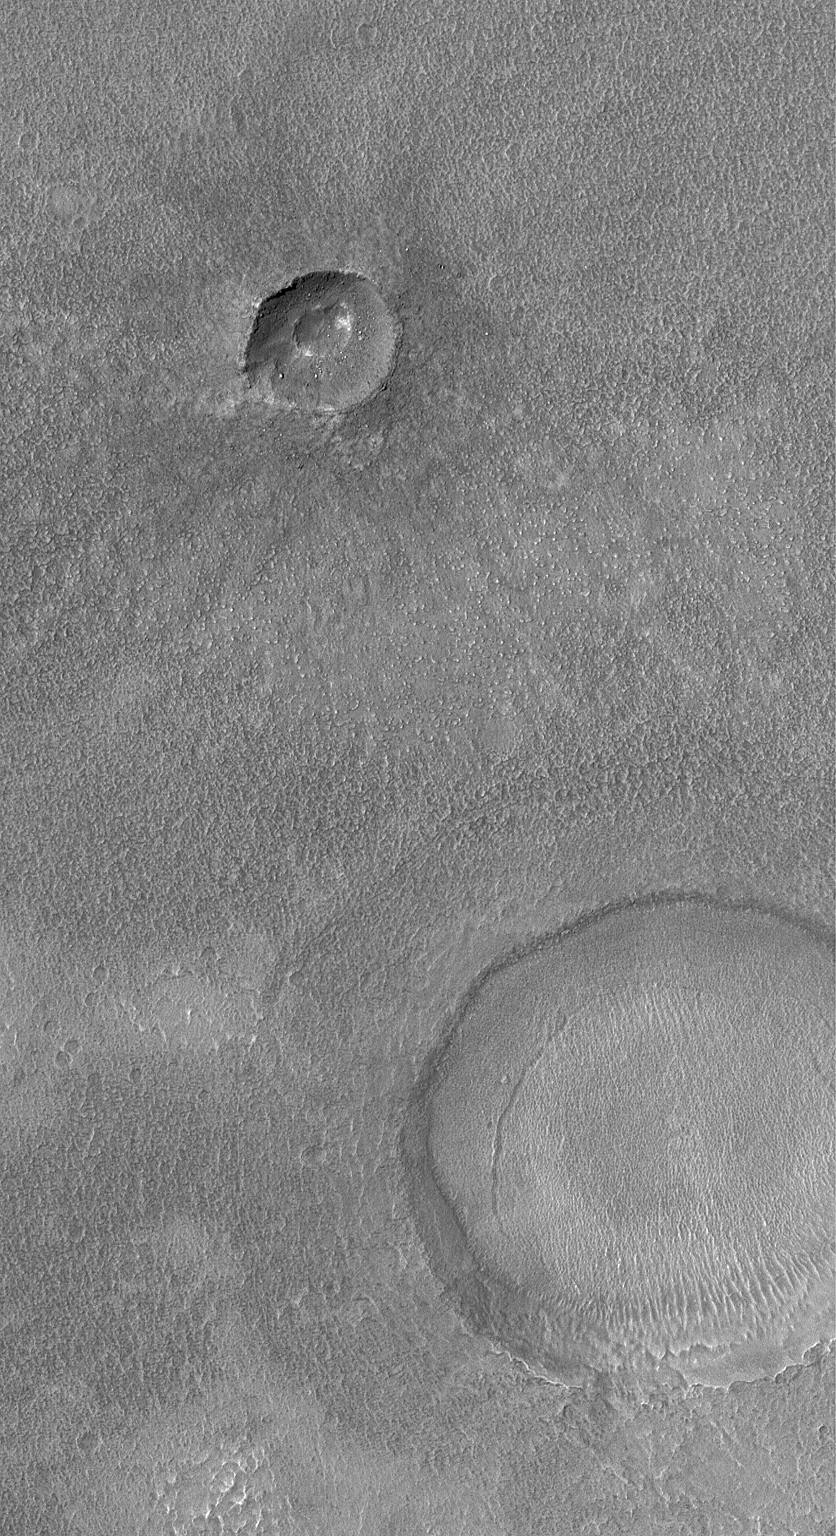

Middle-Latitude Craters

26 February 2004
This Mars Global Surveyor (MGS) Mars Orbiter Camera (MOC) image shows two craters and a rough-textured surface in Icaria Planum near 44.5°S, 109.8°W. Both craters have been buried by a thin mantle of material that eroded to form a rough texture. The ejecta pattern from the smaller of the two craters is still apparent through this mantle. While this is a southern mid-latitude surface, similar textures and thinly-buried craters are common at northern mid-latitudes, as well. Sunlight illuminates the scene from the upper left; the picture covers an area 3 km (1.9 mi) wide.

Credit: NASA/JPL/Malin Space Science Systems